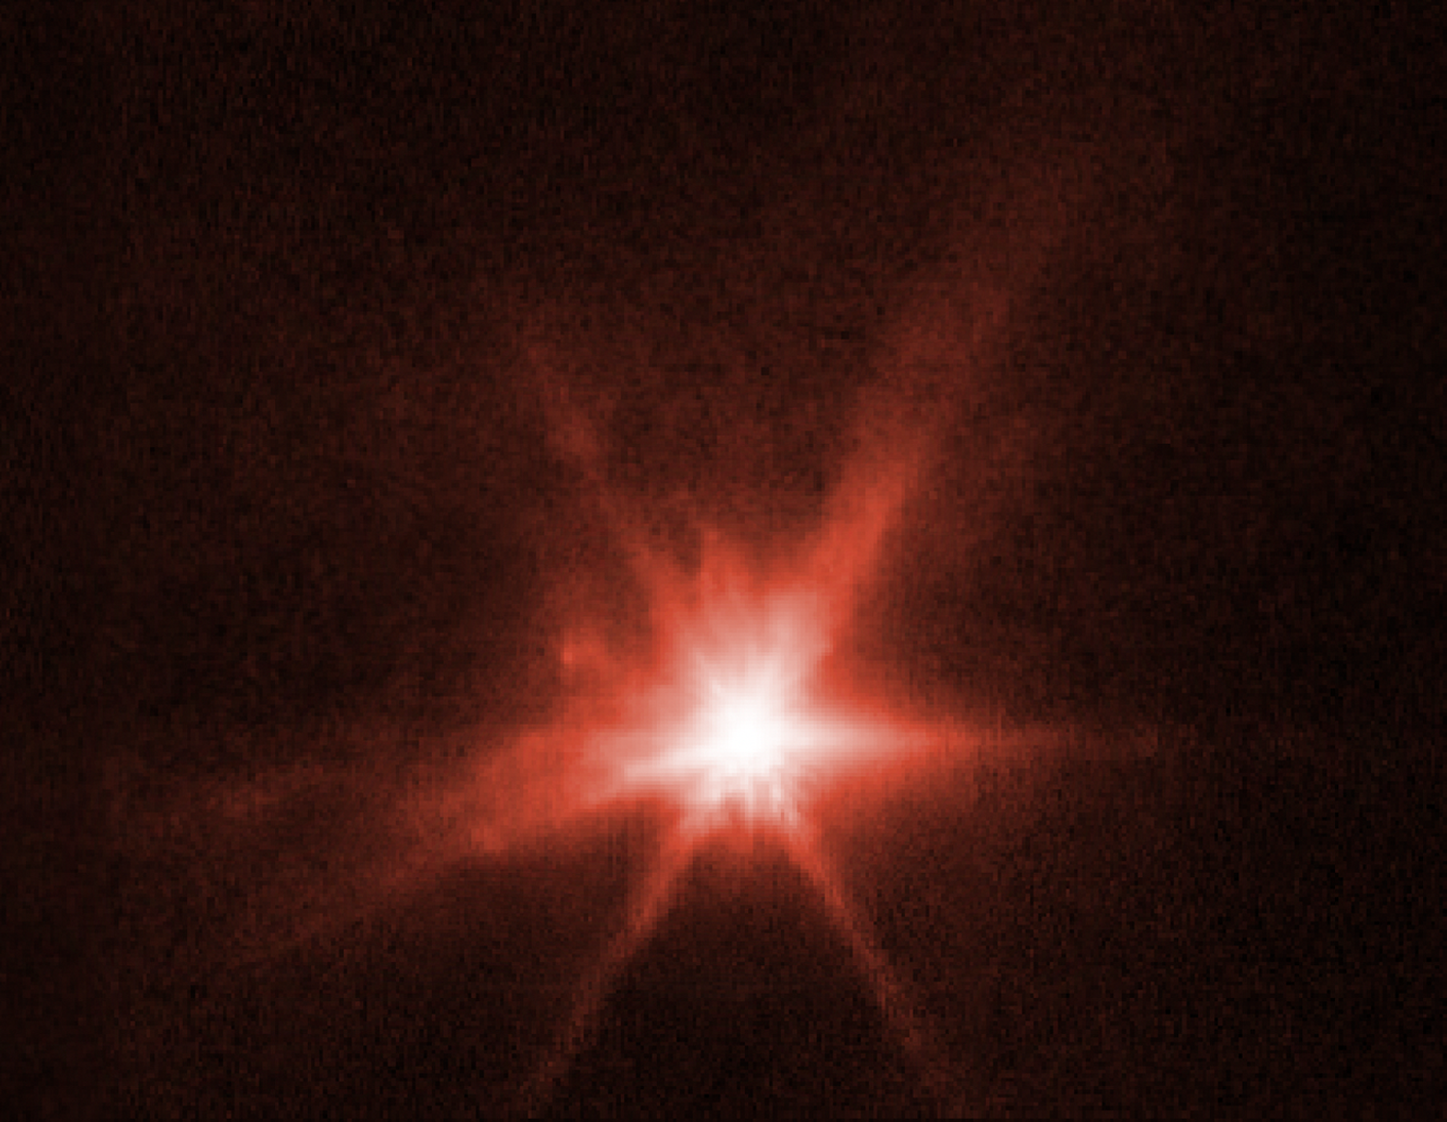

Webb View of Dimorphos Ejecta (NIRCam)

This image from NASA’s James Webb Space Telescope’s Near-Infrared Camera (NIRCam) instrument shows Dimorphos, the asteroid moonlet in the double-asteroid system of Didymos, about 4 hours after NASA’s Double Asteroid Redirection Test (DART) made impact. A tight, compact core and plumes of material appearing as wisps streaming away from the center of where the impact took place, are visible in the image. Those sharp points are Webb’s distinctive eight diffraction spikes, an artifact of the telescope’s structure.

These observations, when combined with data from NASA’s Hubble Space Telescope, will allow scientists to gain knowledge about the nature of the surface of Dimorphos, how much material was ejected by the collision, and how fast it was ejected.

In the coming months, scientists will use Webb’s Mid-Infrared Instrument (MIRI) and Near-Infrared Spectrograph (NIRSpec) to observe ejecta from Dimorphos further. Spectroscopic data will also provide researchers with insight into the asteroid’s chemical composition.

The observations shown here were conducted in the filter F070W (0.7 microns) and assigned the color red.

NIRCam was built by a team at the University of Arizona and Lockheed Martin’s Advanced Technology Center.

Credit: NASA, ESA, CSA, Cristina Thomas (Northern Arizona University), Ian Wong (NASA-GSFC); Image Processing: Joseph DePasquale (STScI)